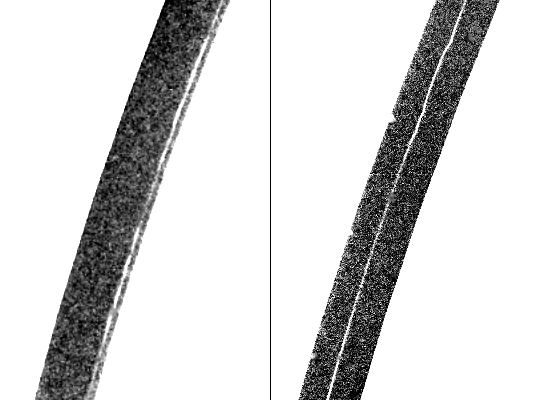

Thin Ringlet of Saturn’s A-ring

Voyager 2 discovered a new “kinky” ringlet inside the Encke Gap in Saturn’s A-ring. These pictures show the thin ringlet at two different positions, photographed Aug. 25 from a distance of about 700,000 kilometers (435,000 miles) near the time the spacecraft crossed the planet’s ring plane. Resolution is about 15 km. (9 mi.) in both frames. Here, the ringlet appears in two different positions: about midway in the gap in the right-hand image and near the inner edge of the gap at left. Scientists do not know if the kinky ring is eccentric, or off-center, or if perhaps there are several inner rings, with different components visible at different longitudes. The kinks, clearly visible on the right, appear to be more closely spaced than those seen in Saturn’s outer F-ring. (The fine white dots or “snow” in these pictures are artifacts of processing and are not individual moonlets). The Voyager project is managed for NASA by the Jet Propulsion Laboratory, Pasadena, Calif.

Credit: NASA/JPL